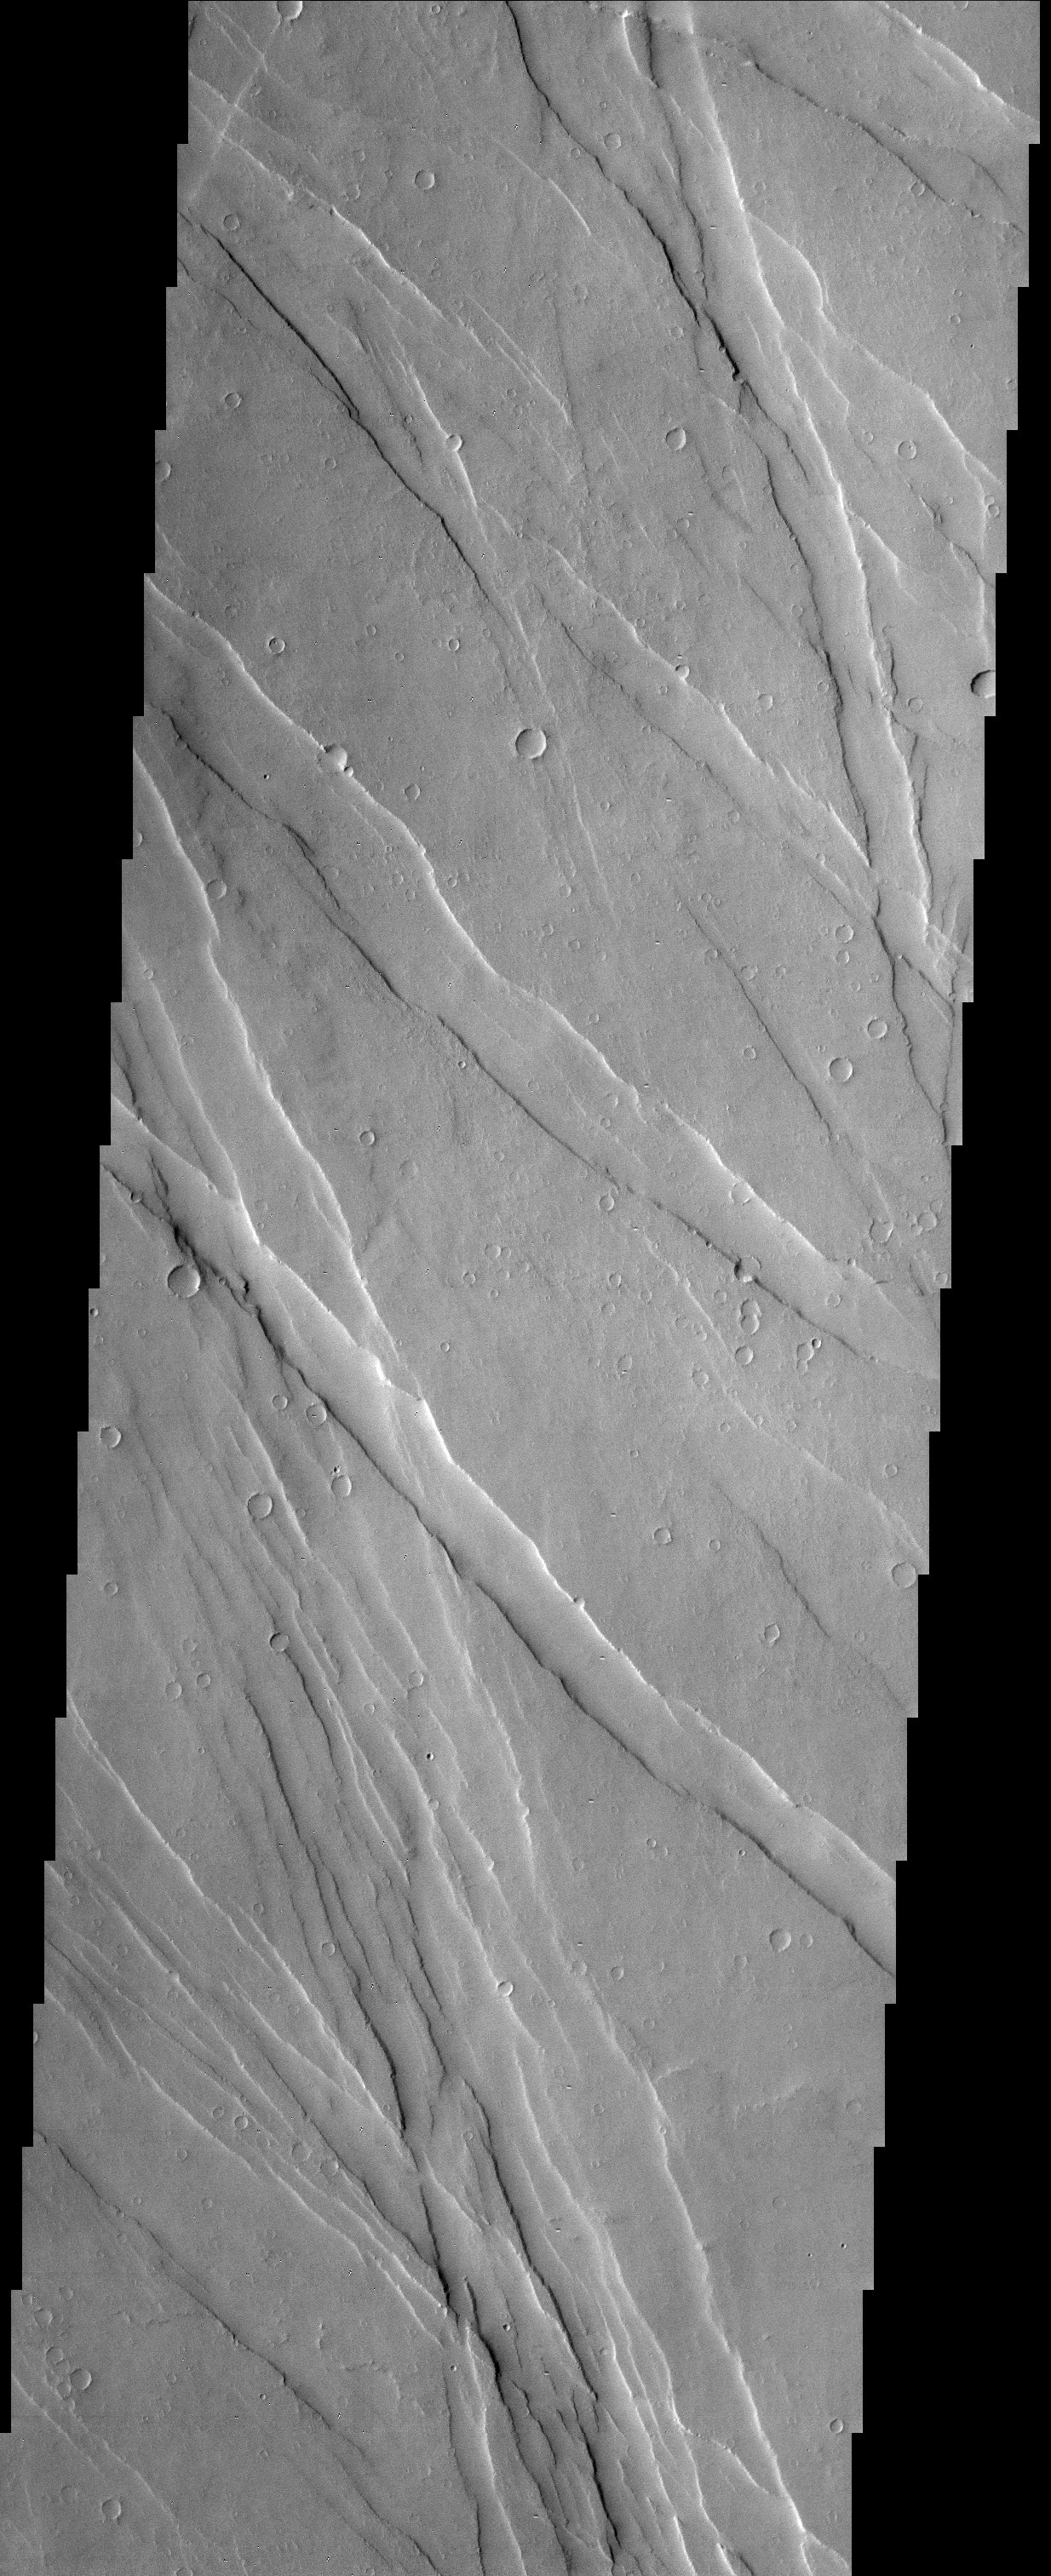

Ulysses Fossae in Tharsis

Extensional forces in the volcanic province of Tharsis have produced a fractured terrain that resembles wrinkled skin.

Note: this THEMIS visual image has not been radiometrically nor geometrically calibrated for this preliminary release. An empirical correction has been performed to remove instrumental effects. A linear shift has been applied in the cross-track and down-track direction to approximate spacecraft and planetary motion. Fully calibrated and geometrically projected images will be released through the Planetary Data System in accordance with Project policies at a later time.

NASA’s Jet Propulsion Laboratory manages the 2001 Mars Odyssey mission for NASA’s Office of Space Science, Washington, D.C. The Thermal Emission Imaging System (THEMIS) was developed by Arizona State University, Tempe, in collaboration with Raytheon Santa Barbara Remote Sensing. The THEMIS investigation is led by Dr. Philip Christensen at Arizona State University. Lockheed Martin Astronautics, Denver, is the prime contractor for the Odyssey project, and developed and built the orbiter. Mission operations are conducted jointly from Lockheed Martin and from JPL, a division of the California Institute of Technology in Pasadena.

Credit: NASA/JPL/Arizona State University